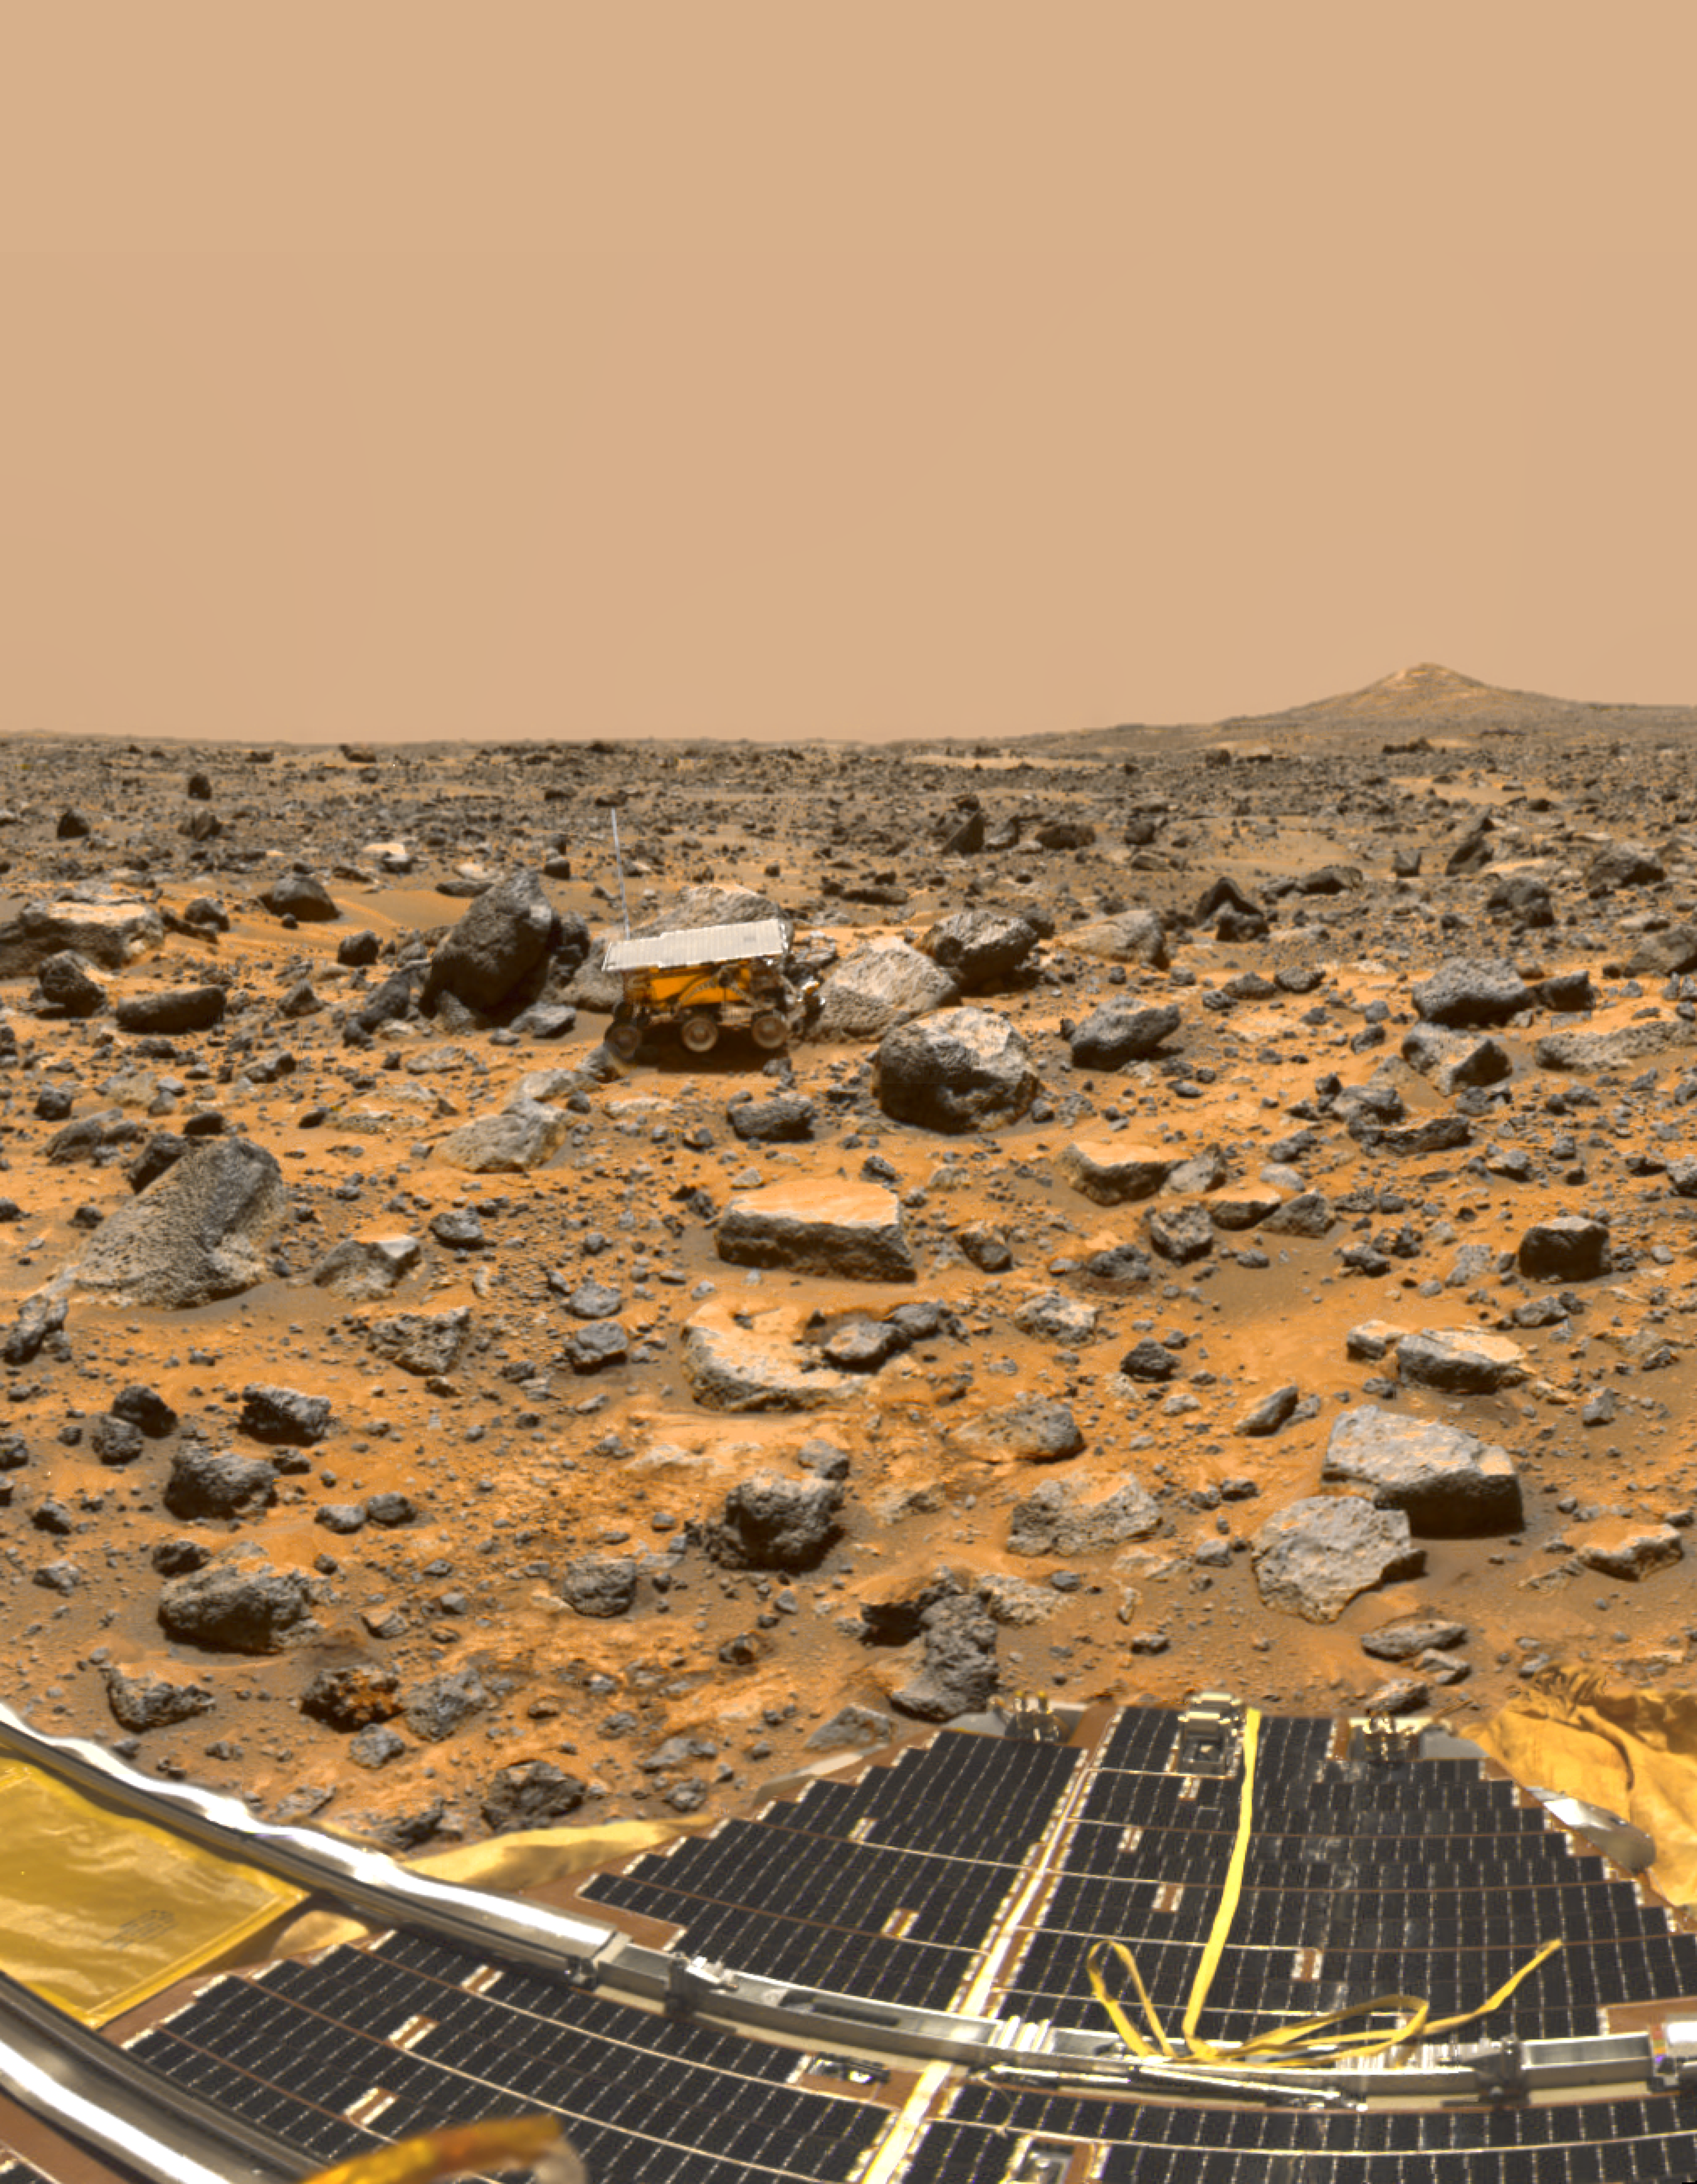

Pathfinder on Mars

Based on the first direct measurements ever obtained of Martian rocks and terrain, scientists on NASA’s Mars Pathfinder mission report in this week’s Science magazine that the red planet may have once been much more like Earth, with liquid water streaming through channels and nourishing a much thicker atmosphere.

Among the more significant discoveries of the Mars Pathfinder mission was the identification of possible conglomerate rocks, which suggests the presence of running water to smooth and round the pebbles and cobbles, and deposit them in a sand or clay matrix, says Dr. Matthew Golombek, Mars Pathfinder project scientist at NASA’s Jet Propulsion Laboratory, Pasadena, CA. This scenario supports the theory that Mars was once warmer and wetter.

“If you consider all of the evidence we have at Ares Vallis — the rounded pebbles and cobbles and the possible conglomerate, the abundant sand and dust-sized particles and models for their origins, in addition to the high silica rocks,” Golombek says, “it suggests a water-rich planet that may have been more Earth-like than previously recognized, with a warmer and wetter past in which liquid water was stable and the atmosphere was thicker.”

A panoramic view of Pathfinder’s Ares Vallis landing site, featured on the cover of the Dec. 5 issue of Science, reveals traces of this warmer, wetter past, showing a floodplain covered with a variety of rock types, boulders, rounded and semi-rounded cobbles and pebbles. These rocks and pebbles are thought to have been swept down and deposited by floods which occurred early in Mars’ evolution in the Ares and Tiu regions near the Pathfinder landing site.

The cover image, which is a 75-frame, color-enhanced mosaic taken by the Imager for Mars Pathfinder, looks to the southwest toward the Rock Garden, a cluster of large, angular rocks tilted in a downstream direction from the floods. The image shows the Pathfinder rover, Sojourner, snuggled against a rock nicknamed Moe. The south peak of two hills, known as Twin Peaks, can be seen on the horizon, about 1 kilometer (6/10ths of a mile) from the lander. The rocky surface is comprised of materials washed down from the highlands and deposited in this ancient outflow channel by a catastrophic flood.

“Before the Pathfinder mission, knowledge of the kinds of rocks present on Mars was based mostly on the Martian meteorites found on Earth, which are all igneous rocks rich in magnesium and iron and relatively low in silica,” Golombek and a team of Pathfinder scientists report in a paper entitled, “Overview of the Mars Pathfinder Mission and Assessment of Landing Site Predictions.” The paper summarizes the scientific results of the mission, which are also detailed in six other papers in this issue. The scientists report that chemical analyses of more than 16 rocks and studies of different regions of soil — along with spectral imaging of rock colors, textures and structures — have confirmed that these rocks have compositions distinct from those of the Martian meteorites found on Earth.

“The rocks that were analyzed by the rover’s alpha proton X-ray spectrometer were basaltic or volcanic rocks, with granite-like origins, known as andesitic rocks,” Golombek reports. “The high silica or quartz content of some rocks suggests that they were formed as the crust of Mars was being recycled, or cooled and heated up, by the underlying mantle. Analyses of rocks with lower silica content appear to be rich in sulfur, implying that they are covered with dust or weathered. Rover images show that some rocks appear to have small air sacks or cavities, which would indicate that they may be volcanic. In addition, the soils are chemically distinct from the rocks measured at the landing site.”

The remarkably successful Mars Pathfinder spacecraft, part of NASA’s Discovery program of fast track, low-cost missions with highly focused science objectives, was the first spacecraft to explore Mars in more than 20 years. In all, during its three months of operations, the mission returned about 2.6 gigabits of data, which included more than 16,000 images of the Martian landscape from the lander camera, 550 images from the rover and about 8.5 million temperature, pressure and wind measurements.

The rover traveled a total of about 100 meters (328 feet) in 230 commanded maneuvers, performed more than 16 chemical analyses of rocks and soil, carried out soil mechanics and technology experiments, and explored about 250 square meters (820 square feet) of the Martian surface. The flight team lost communication with the lander on Sept. 27, after 83 days of daily commanding and data return. In all, the lander operated nearly three times its design lifetime of 30 days, and the small, 10.5 kilogram (23- pound) rover operated 12 times its design lifetime of seven days.

Now known as the Sagan Memorial Station, the Mars Pathfinder mission was designed primarily to demonstrate a low-cost way of delivering a set of science instruments and a free-ranging rover to the surface of the red planet. Landers and rovers of the future will share the heritage of spacecraft designs and technologies first tested in this “pathfinding.”

Photojournal note: Sojourner spent 83 days of a planned seven-day mission exploring the Martian terrain, acquiring images, and taking chemical, atmospheric and other measurements. The final data transmission received from Pathfinder was at 10:23 UTC on September 27, 1997. Although mission managers tried to restore full communications during the following five months, the successful mission was terminated on March 10, 1998.

Credit: NASA/JPL